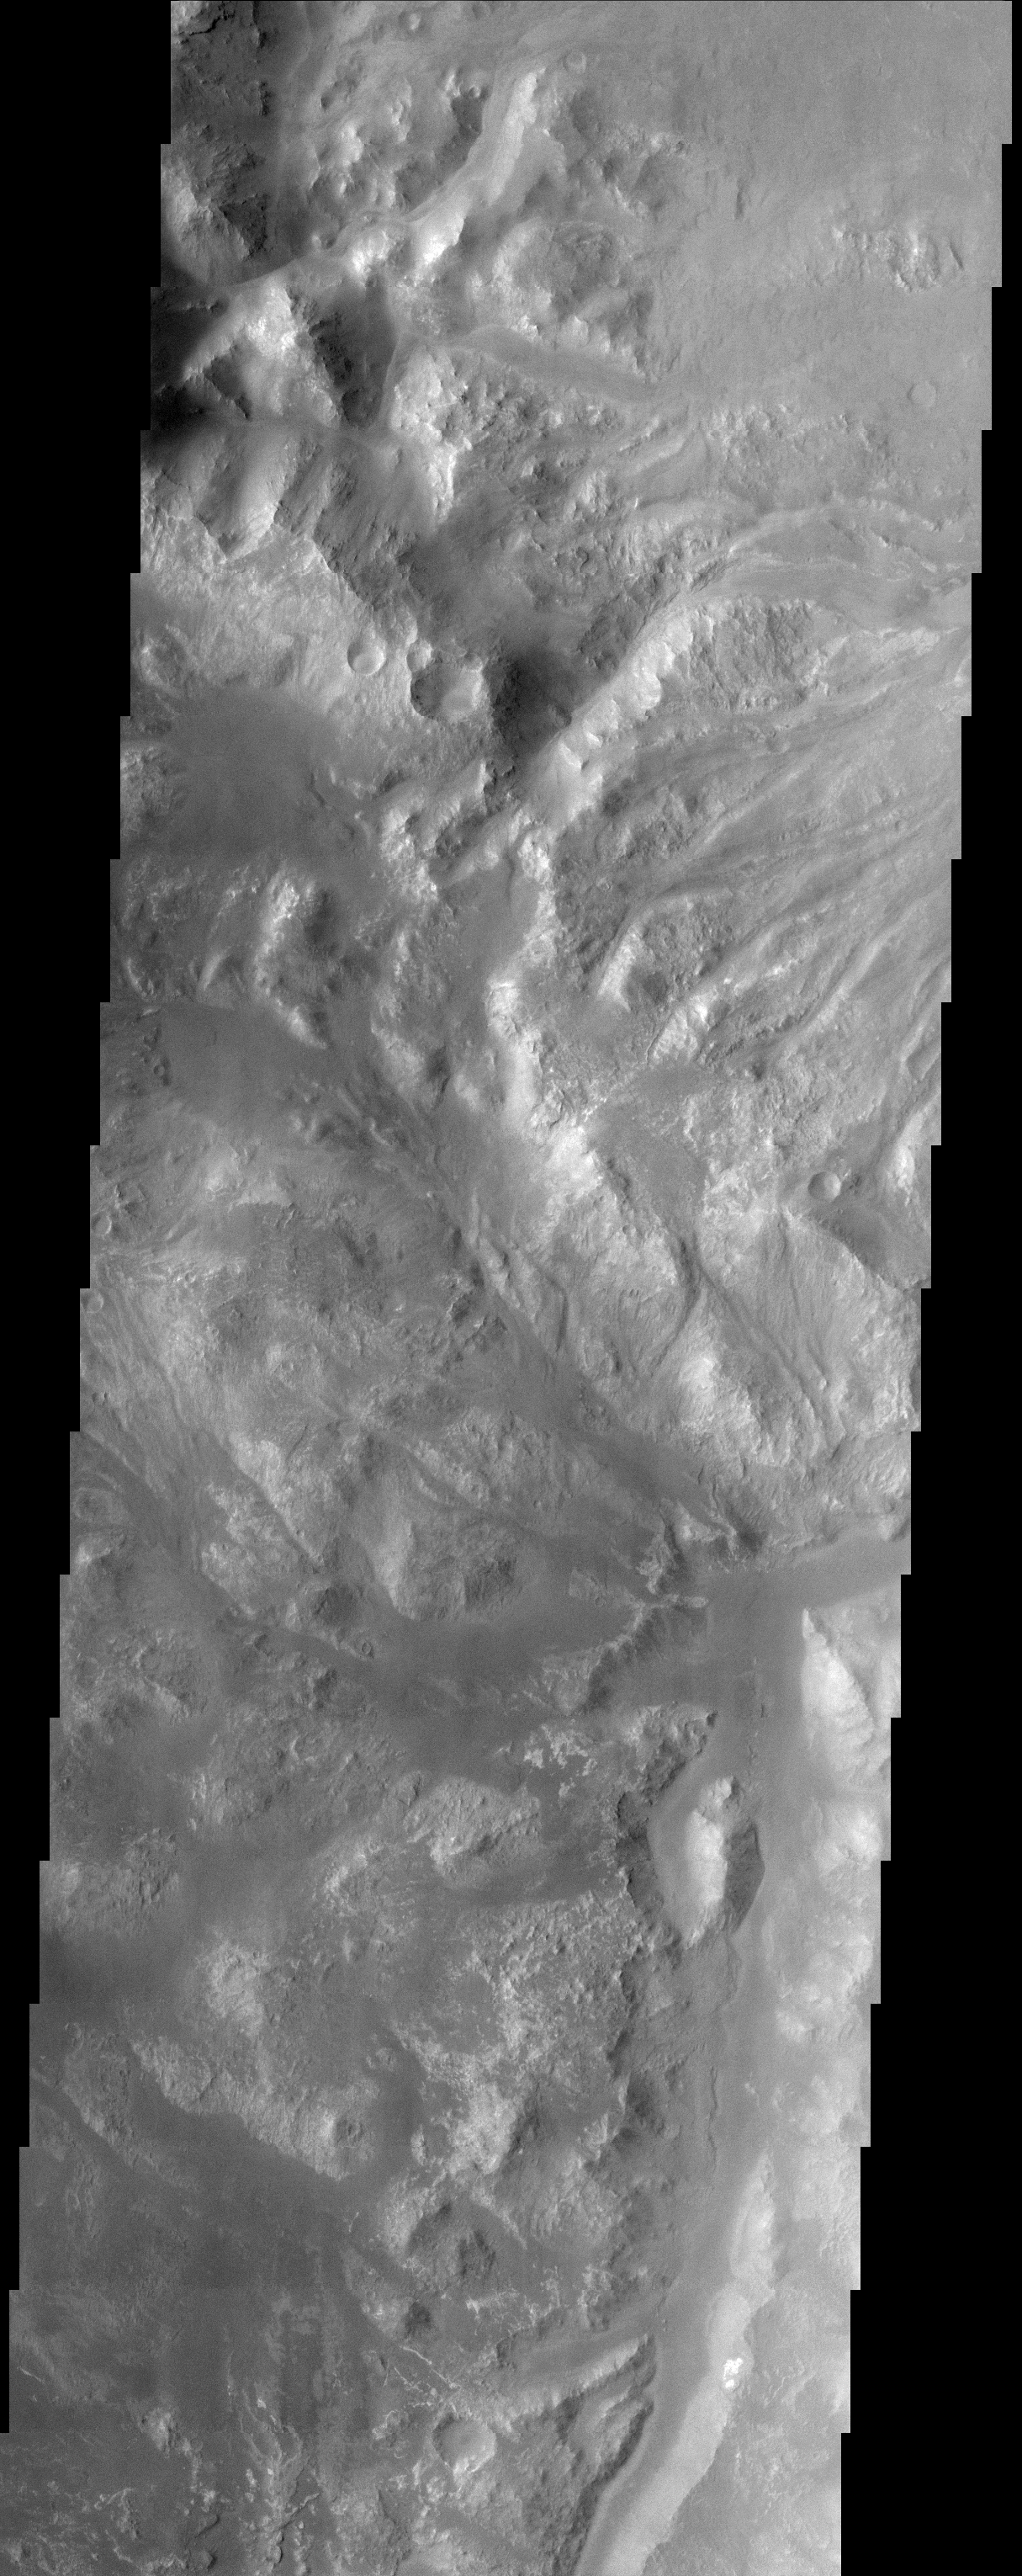

Holden Crater/Uzboi Valles

(Released 17 April 2002)
The Science
This image, located near 27.0S and 35.5W (324.5E), displays the intersection of Holden Crater with Uzboi Valles. This region of Mars contains a number of features that could be related to liquid water on the surface in the Martian past. Holden Crater contains finely layered sedimentary units that have been subsequently dissected. The hummucky terrain in the bottom half of the image is the remnants of this terrain, though the fine layers are not visible in this image at this resolution. The sedimentary units could have formed through deposition of material in a lacustrine type environment. Alternately, these layers could also be volcanic ash deposits. Uzboi Valles, which enters the crater from the southwest, is a catastrophic outflow channel that formed in the Martian past. The streamlined nature of the topographic features at the intersection of the crater with Uzboi Valles record the erosional pattern of flowing liquid water on the surface of Mars during the episodic outflow event.

The Story
Mars doesn’t have a shortage of rugged terrain, and this area is no exception. While things look pretty quiet now, this cratered region was once the scene of some tremendous action. Long ago in Martian history, an incoming meteoroid probably smashed into the planet and produced a giant impact crater named Holden Crater, which stretches 88 miles across the Martian surface. The history of the area around Holden Crater doesn?t stop there. At some point, a catastrophic flood burst forth on the surface, forming an impressive outflow channel called Uzboi Valles. No one knows exactly how that happened, or whether the water might even have rushed into Holden Crater at some point, forming a long-ago lake. What we do know is that there is a lot of sedimentary material that could have formed in two hypothesized ways: in an ancient lake environment or as volcanic-ash deposits.

Scientists are searching for the answers by studying the region where Uzboi Valles meets the crater. You can see the rough edge of Holden Crater running diagonally down in a sharply edged swath (from the top left-hand corner of this image to the center right-hand side). Just below it, running almost smoothly down the right-hand side of the image is an intriguing channel where water may once have flowed. Much of the terrain in the bottom half of the image, in fact, seems to be cut into a swish-swash of dissected sedimentary terrain. Sliced through in such a way, the terrain ends up carrying bunches of small, rounded hills called “hummocks.” Earth can boast of its own rolling, hummocky terrain too, such as that found in the ravine-cut Missouri Hills and High Plains areas of South Dakota.

Credit: NASA/JPL/Arizona State University